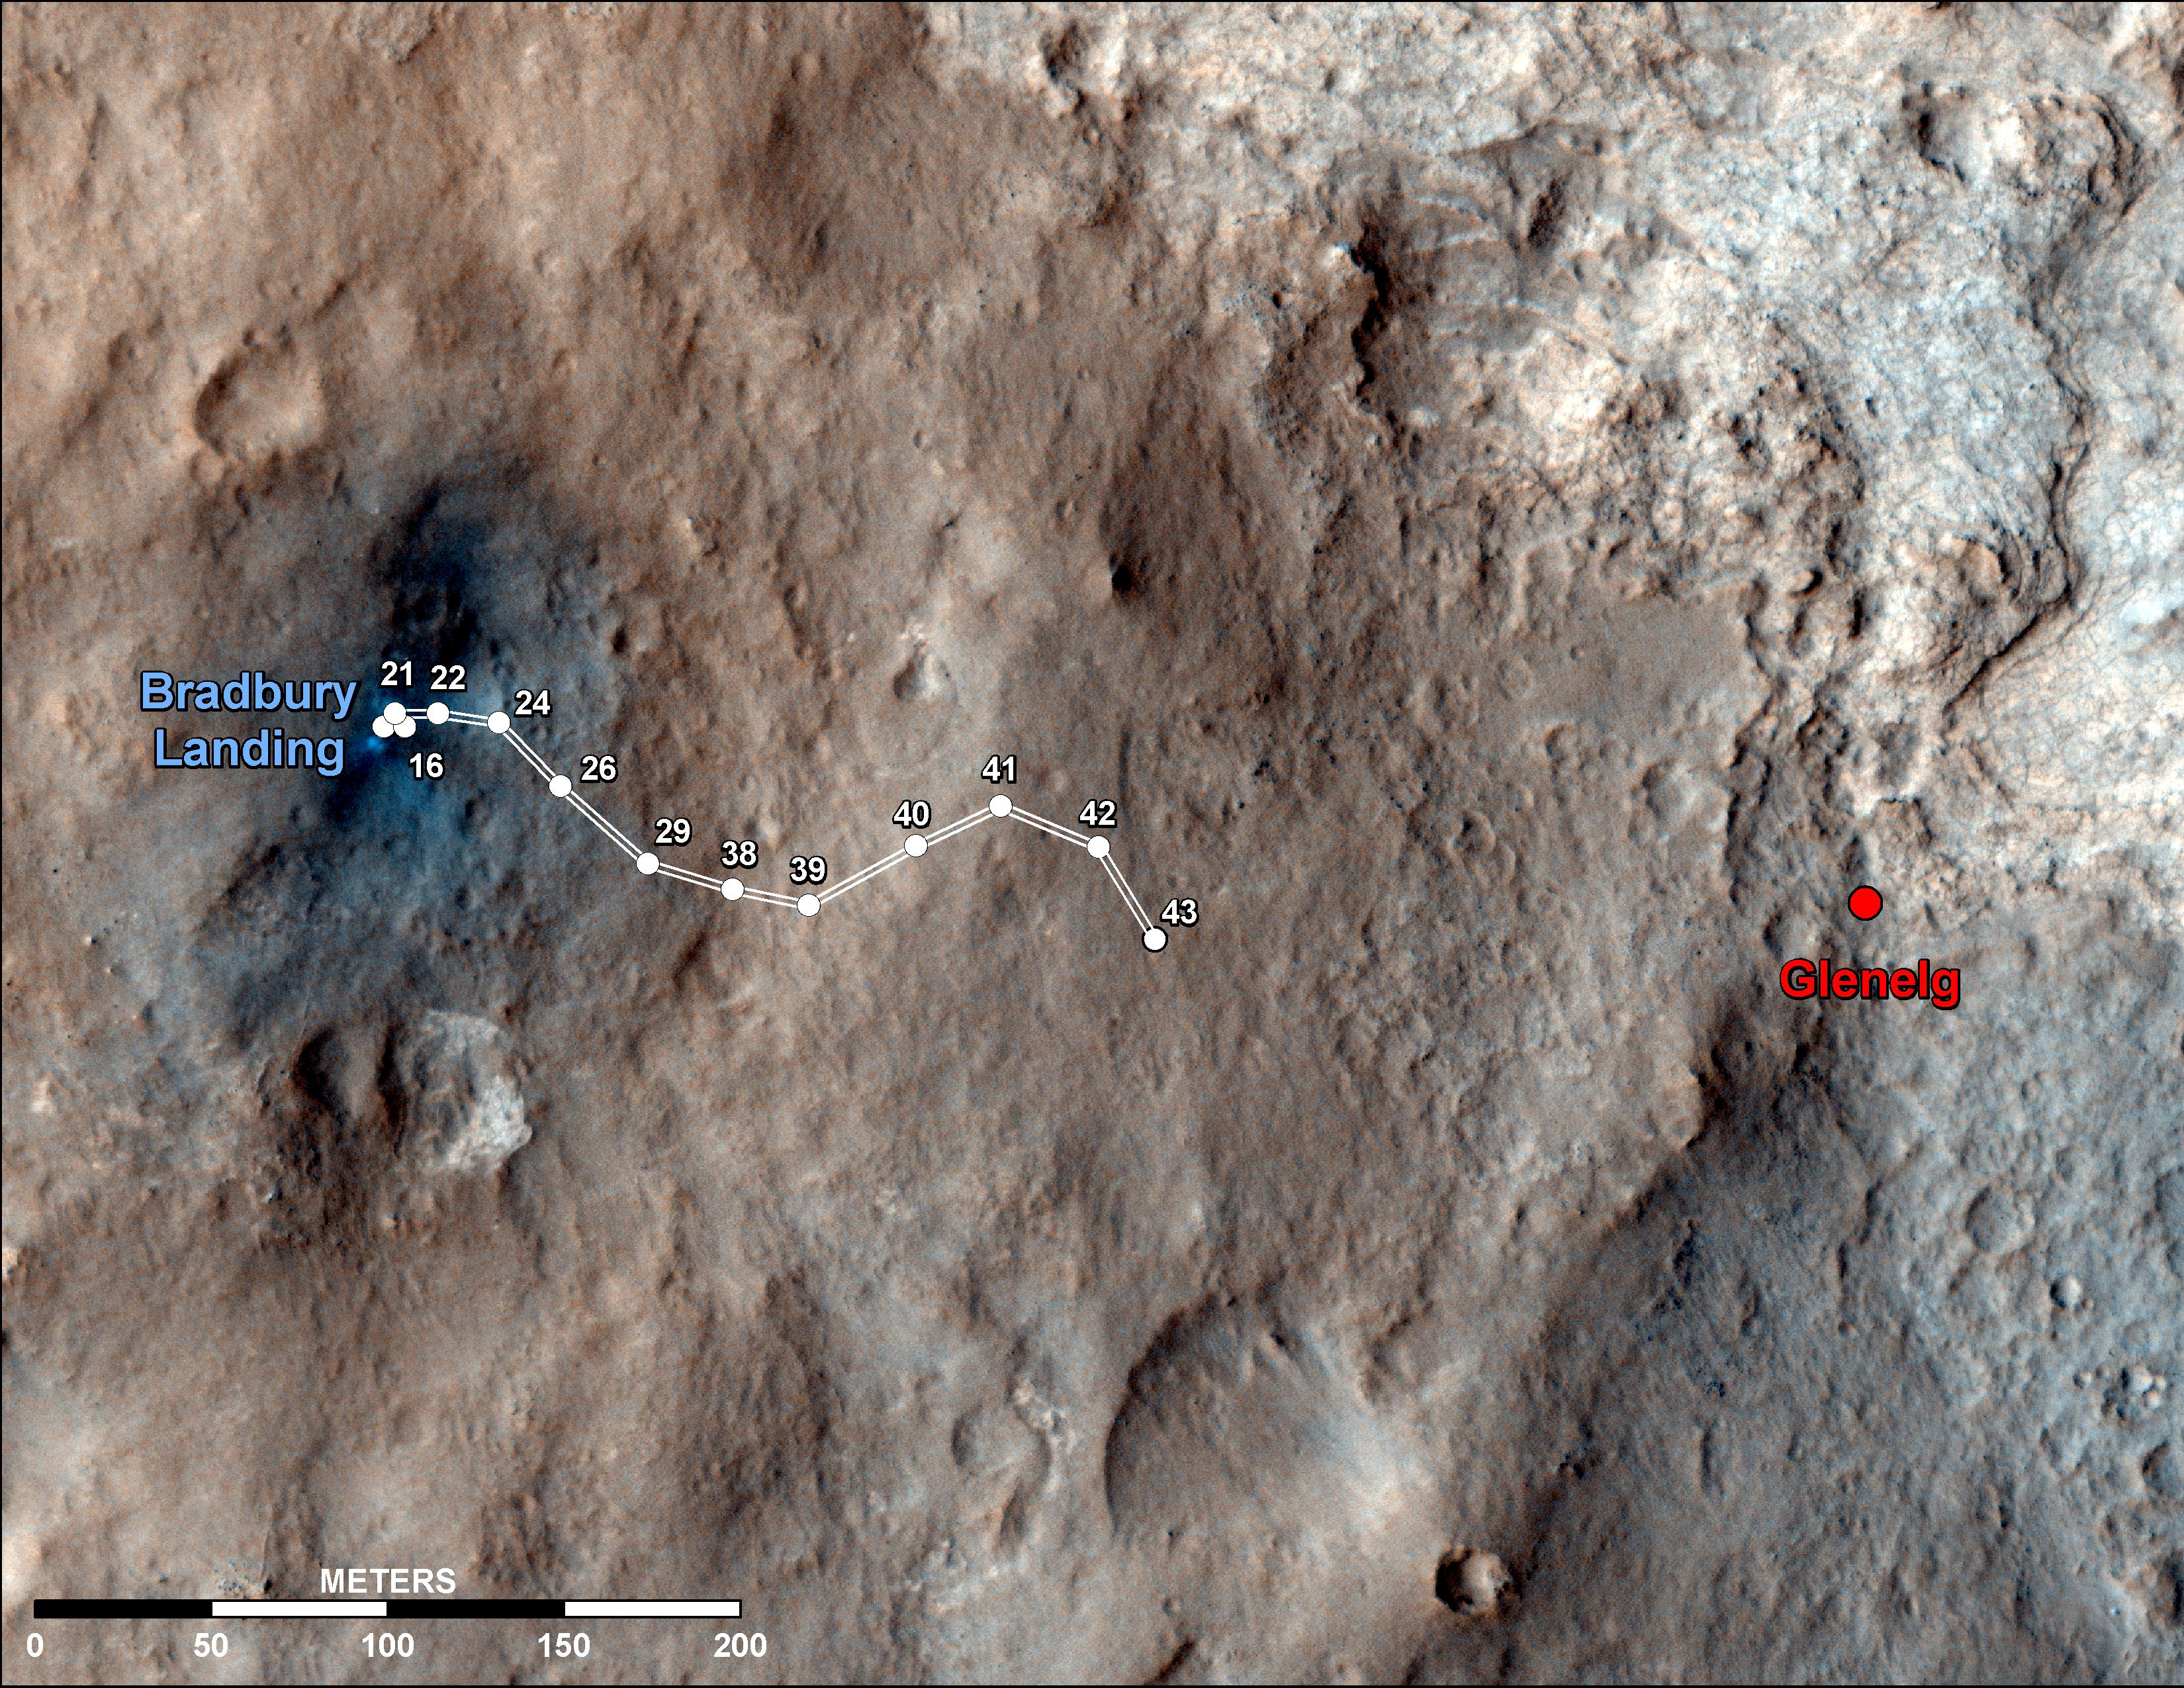

Curiosity Traverse Map Through Sol 43

This map shows the route driven by NASA’s Mars rover Curiosity through the 43rd Martian day, or sol, of the rover’s mission on Mars (Sept. 19, 2012).

The route starts where the rover touched down, a site subsequently named Bradbury Landing. The line extending toward the right (eastward) from Bradbury Landing is the rover’s path. Numbering of the dots along the line indicate the sol number of each drive. North is up. The scale bar is 200 meters (656 feet).

By Sol 43, Curiosity had driven at total of about 950 feet (290 meters). The Glenelg area farther east is the mission’s first major science destination, selected as likely to offer a good target for Curiosity’s first analysis of powder collected by drilling into a rock.

The image used for the map is from an observation of the landing site by the High Resolution Imaging Science Experiment (HiRISE) instrument on NASA’s Mars Reconnaissance Orbiter.

Credit: NASA/JPL-Caltech/Univ. of Arizona